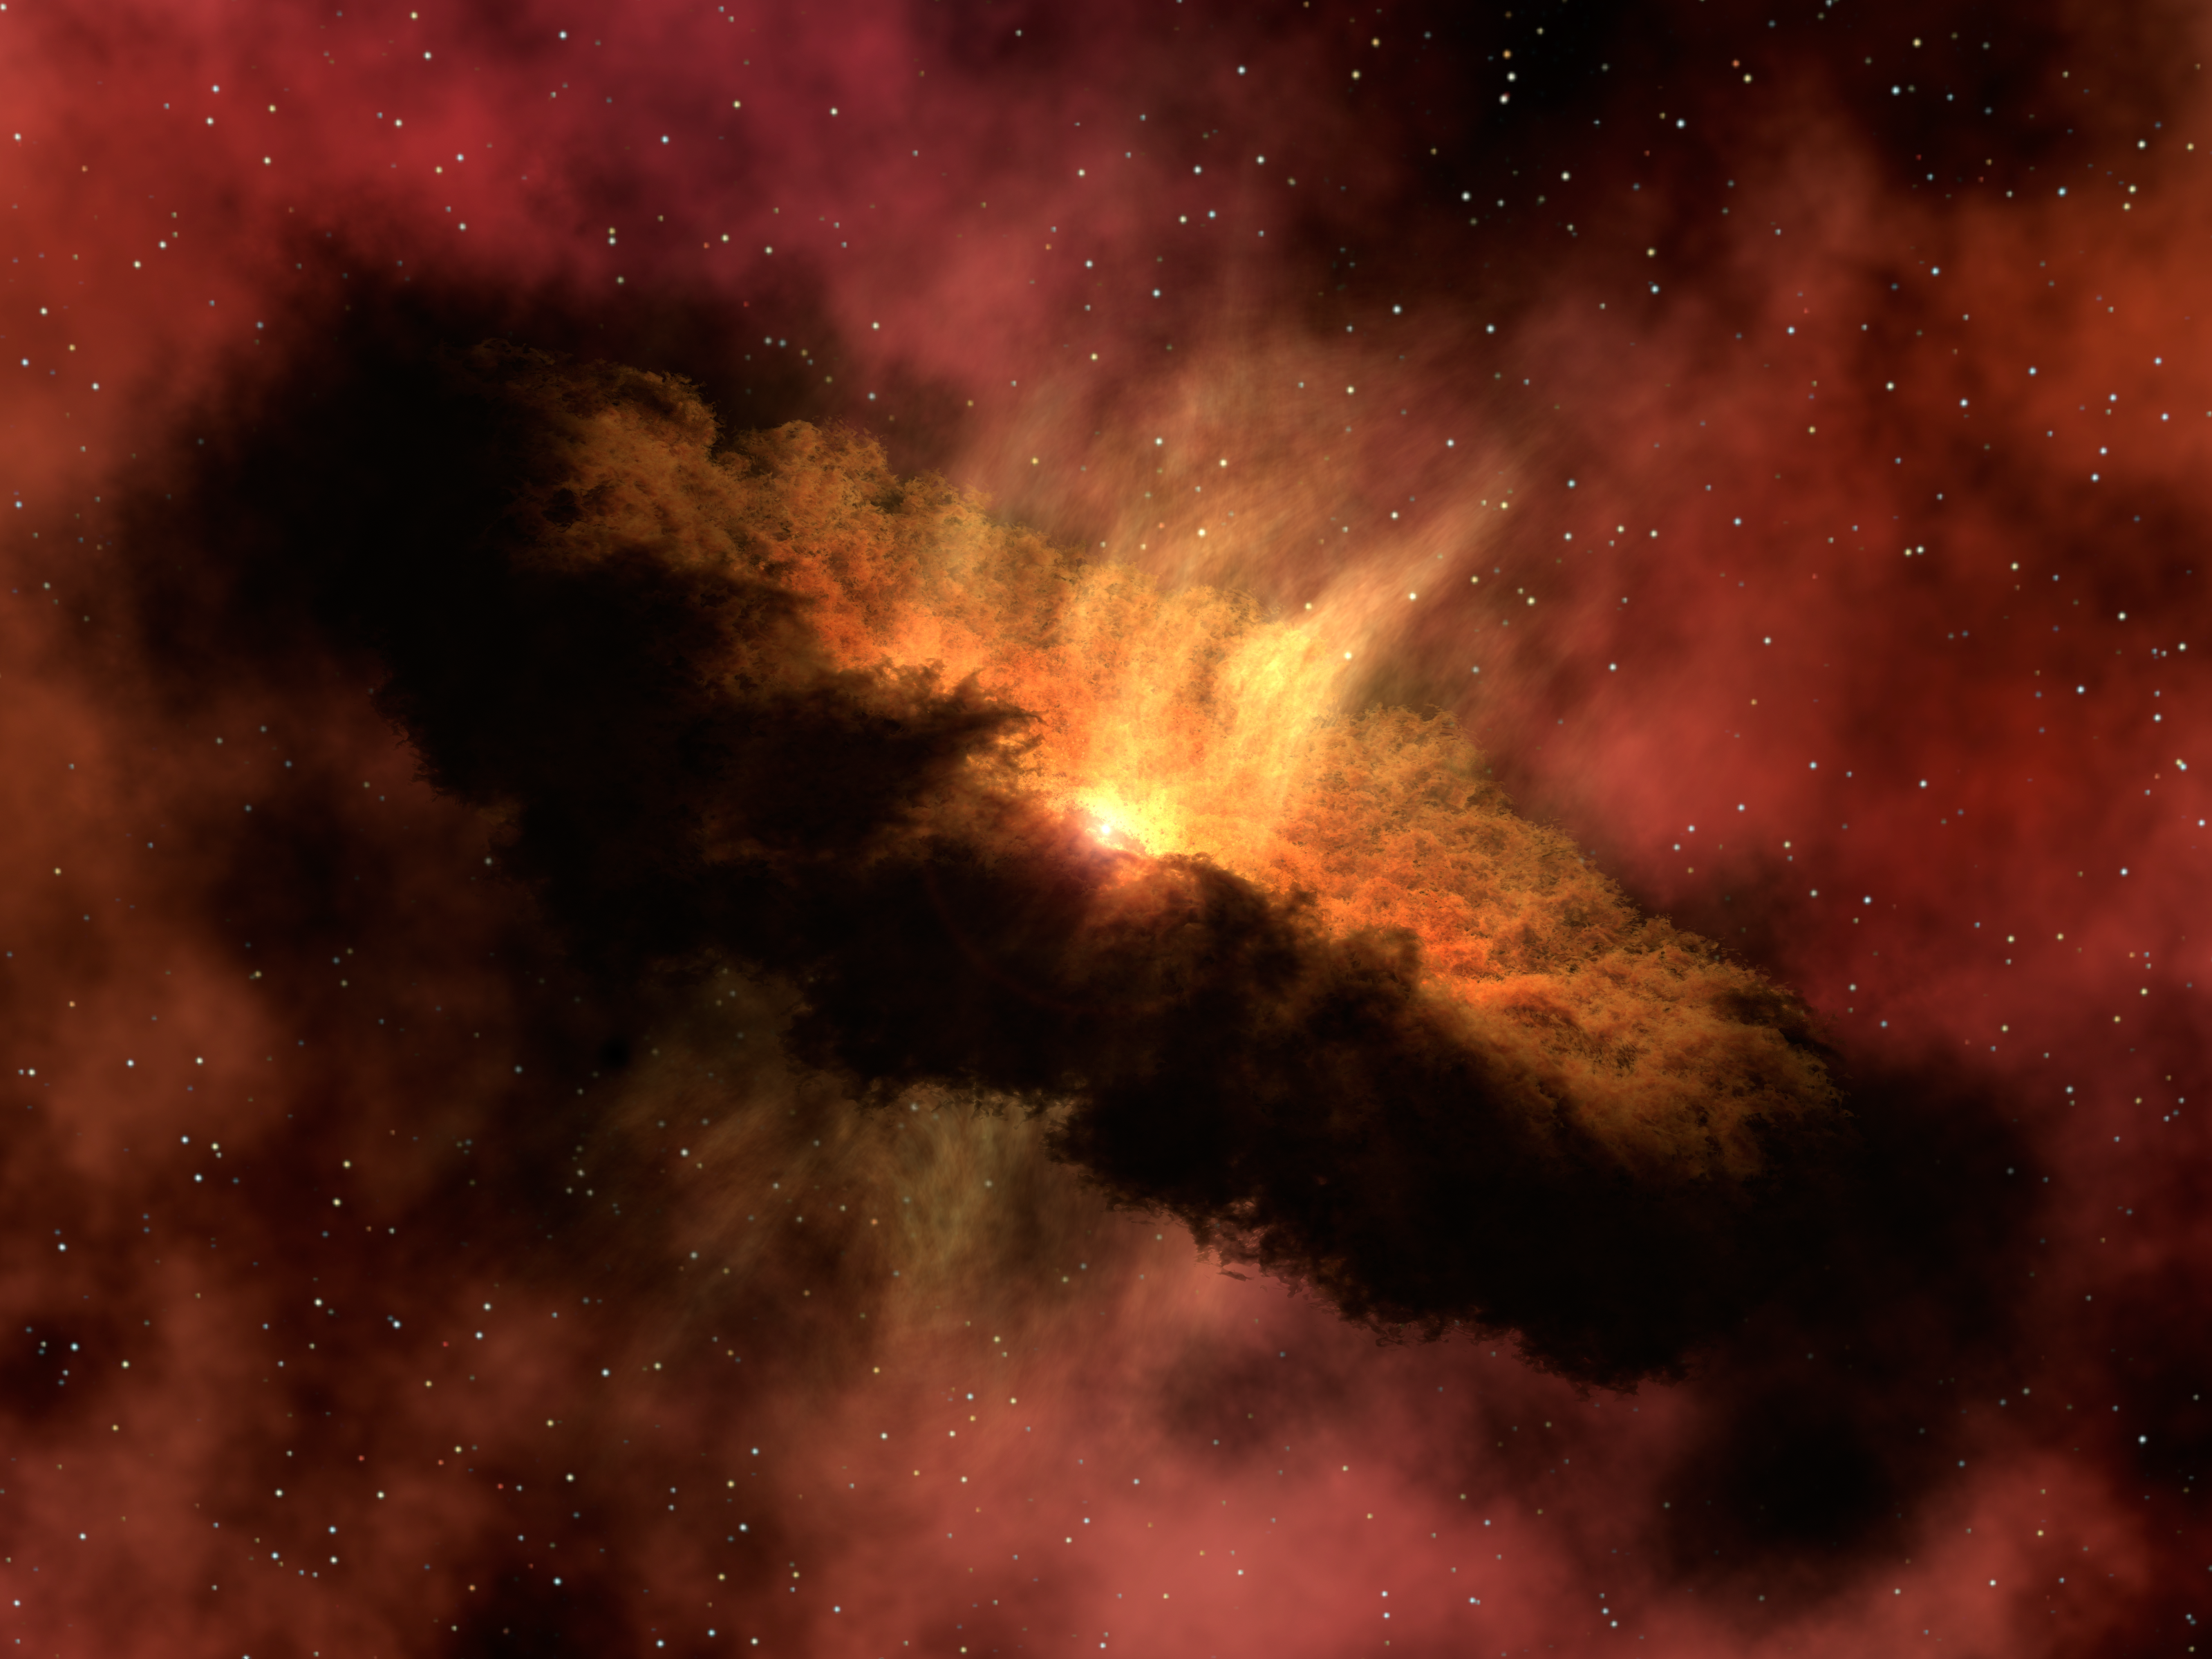

Planet-Forming Disk Around a Baby Star

This artist's concept shows a young star surrounded by a dusty protoplanetary disk. This disk contains the raw material that can form planets as the star system matures.

NASA's Spitzer Space Telescope observed a fledgling solar system like the one depicted in this artist's concept, and discovered deep within it enough water vapor to fill the oceans on Earth five times. This water vapor starts out in the form of ice in a cloudy cocoon (not pictured) that surrounds the embryonic star, called NGC 1333-IRAS 4B (buried in center of image). Material from the cocoon, including ice, falls toward the center of the cloud. The ice then smacks down onto a dusty pre-planetary disk circling the stellar embryo (doughnut-shaped cloud) and vaporizes. Eventually, this water might make its way into developing planets. Even in the closest star-forming regions, these disks are tiny and difficult to observe directly, but their strong infrared glow can easily be seen by Spitzer's detectors.

Credit: NASA/JPL-Caltech/R. Hurt (SSC/Caltech)